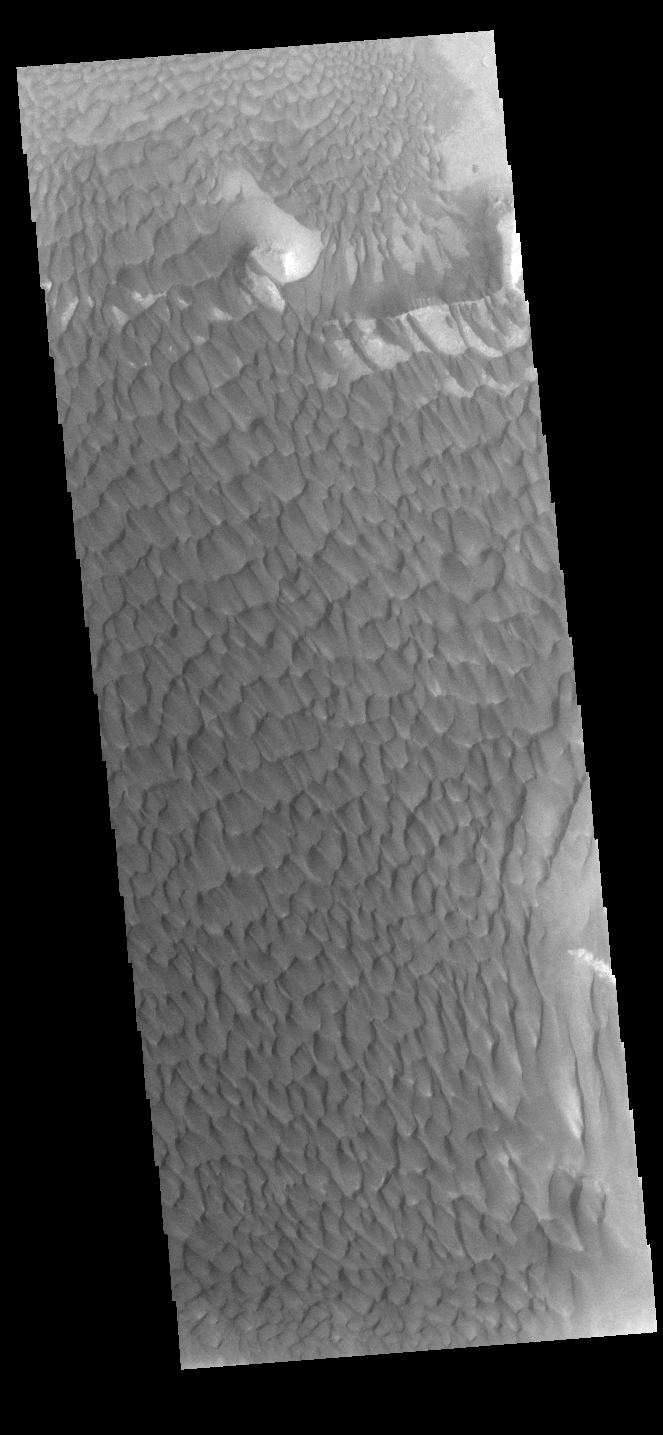

Rabe Crater Dunes

The large sand sheet with surface dune forms seen in this VIS image is located on the complex floor of Rabe Crater. The sand is likely derived by erosion into the deposit that fills most of the crater floor, creating a pit which hosts the dunes. This crater morphology is unique to Rabe Crater. Rabe Crater is located in Noachis Terra and is 108km in diameter (67 miles).

Credit: NASA/JPL-Caltech/ASU